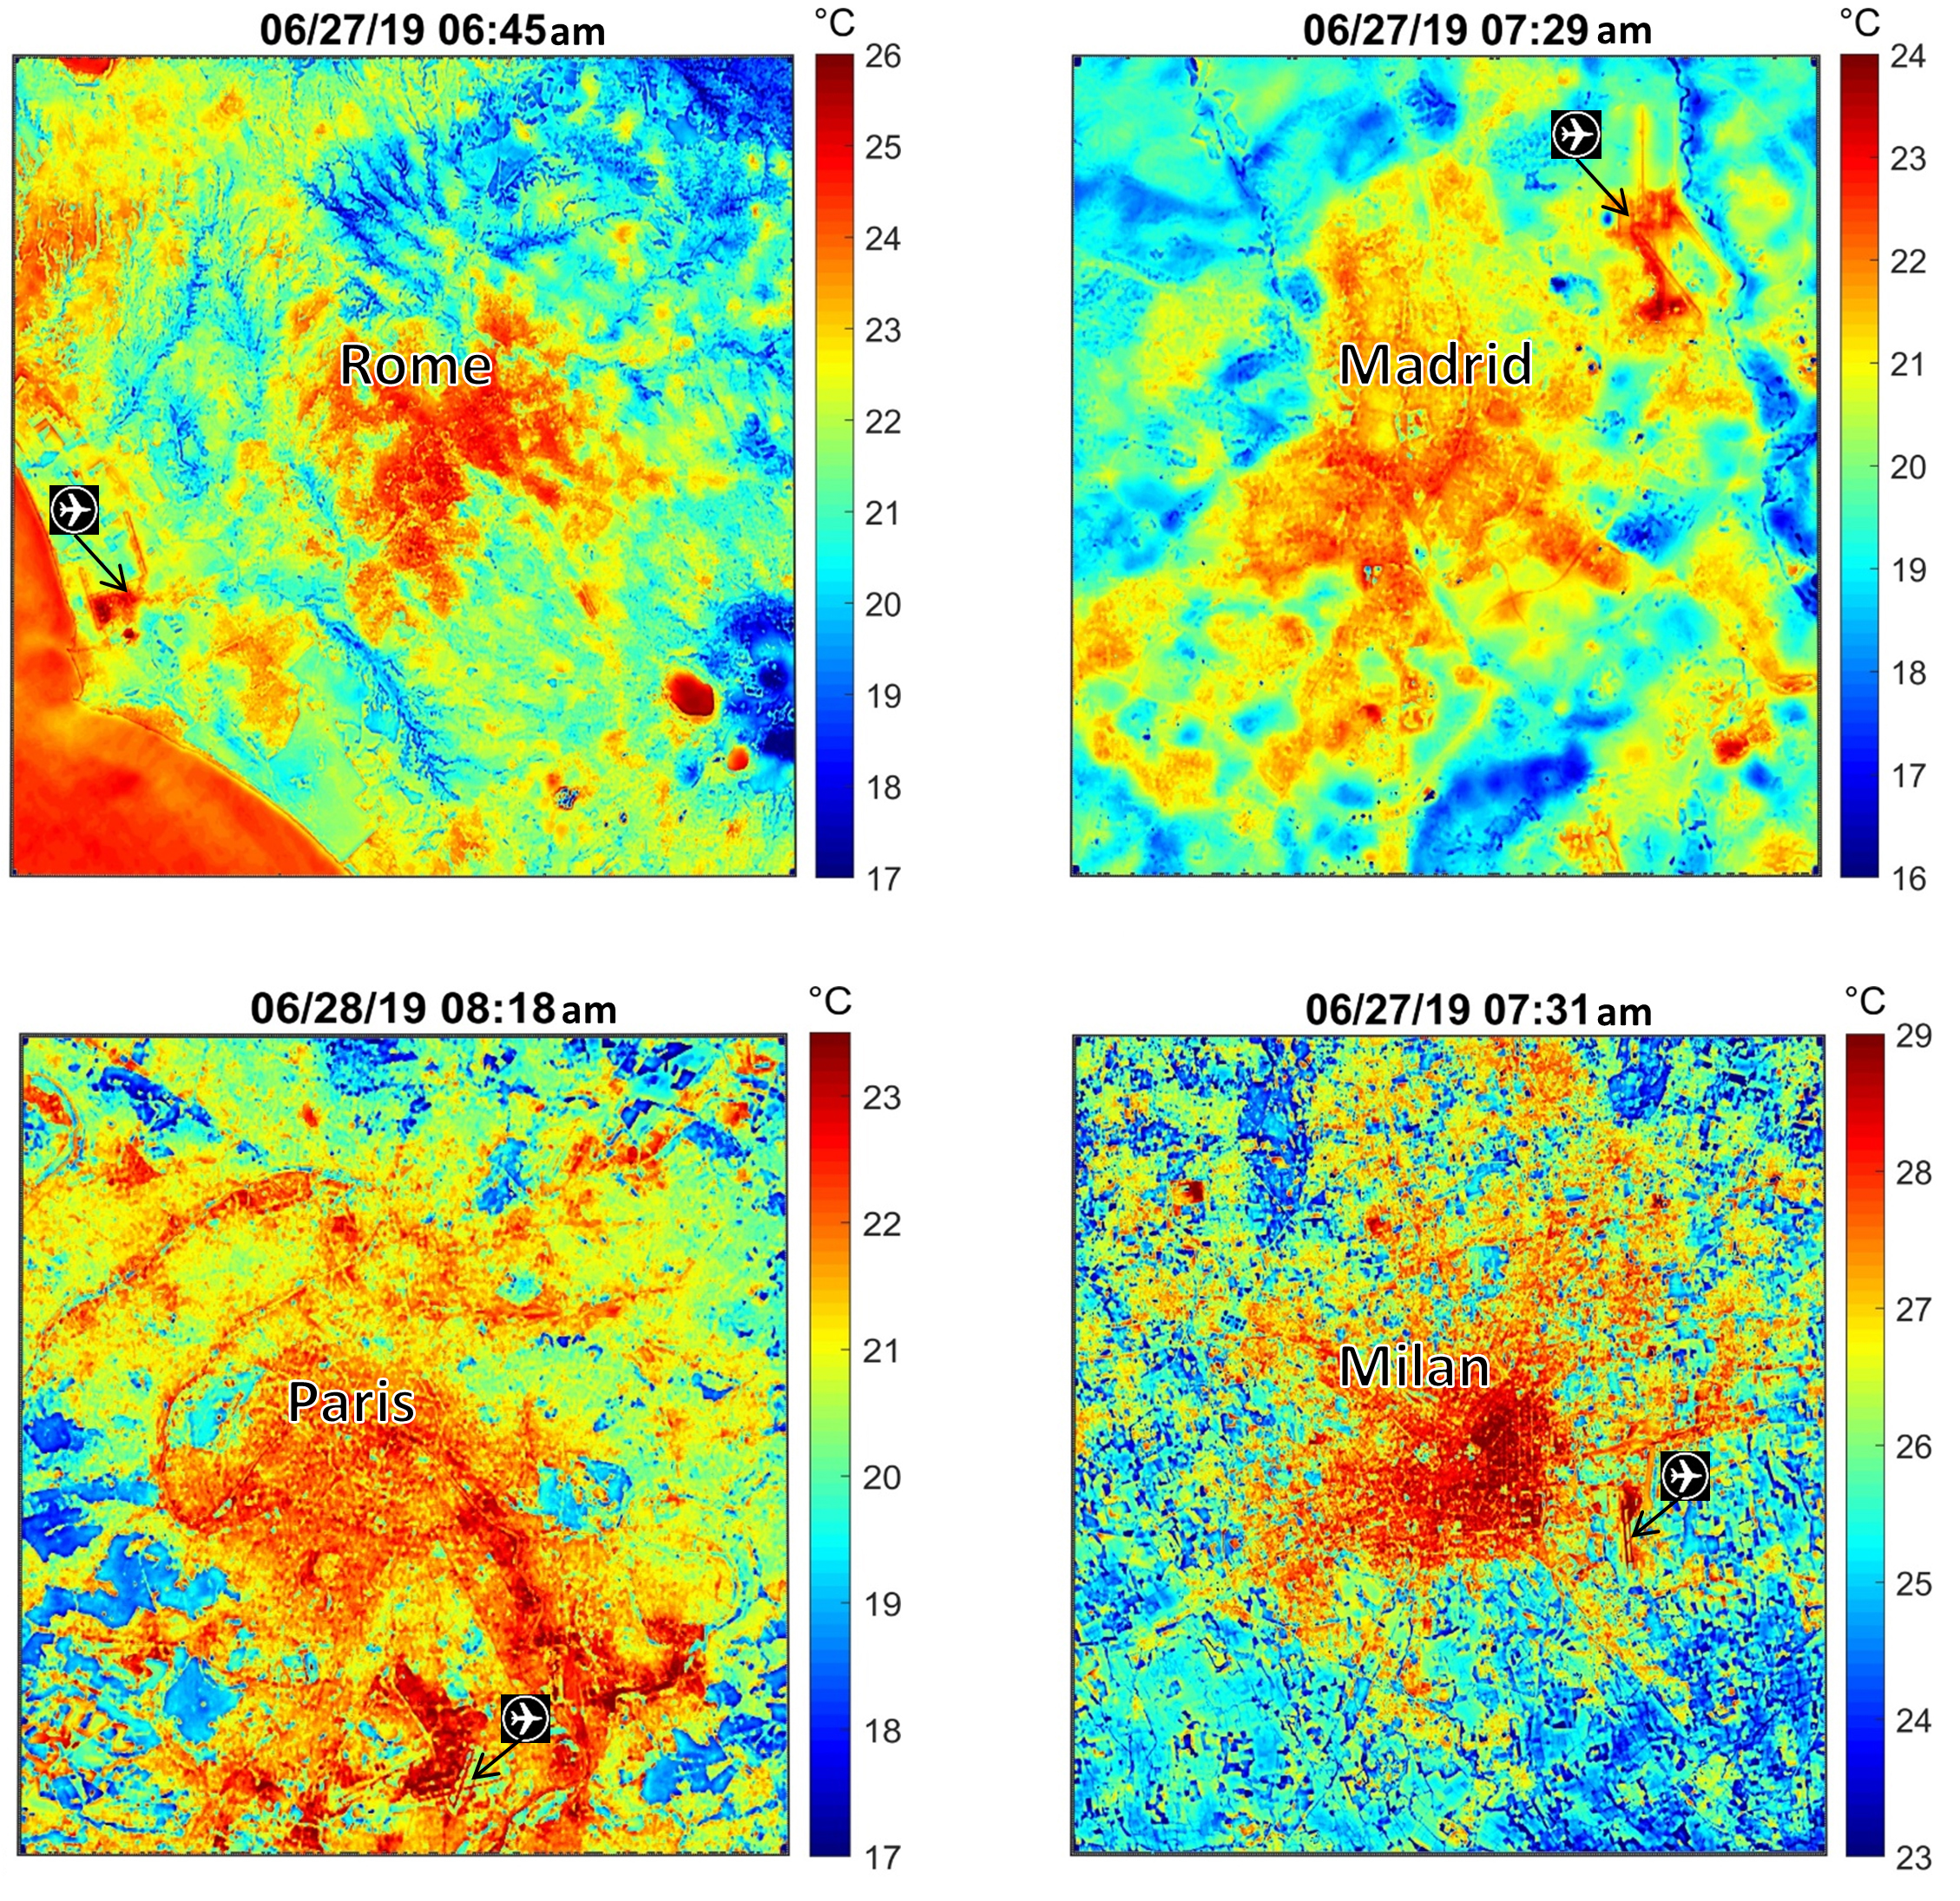

NASA’s ECOSTRESS Maps Europe Heat Wave

These maps of four European cities show ECOSTRESS surface temperature images acquired in the early mornings of June 27 and 28, 2019, during a heatwave. The images have been sharpened to delineate key features such as airports. Airports and city centers are hotter than surrounding regions because they have more surfaces that retain heat (asphalt, concrete, etc.).

ECOSTRESS launched on June 29, 2018, as part of a SpaceX commercial resupply mission to the International Space Station. Its primary mission is to detect plant health by monitoring Earth’s surface temperature. However, surface temperature data are also useful in detecting other heat-related phenomena — like heat waves, volcanoes and fires.

JPL built and manages the ECOSTRESS mission for NASA’s Earth Science Division in the Science Mission Directorate at NASA Headquarters in Washington. ECOSTRESS is an Earth Venture Instrument mission; the program is managed by NASA’s Earth System Science Pathfinder program at NASA’s Langley Research Center in Hampton, Virginia.

Credit: NASA/JPL-Caltech